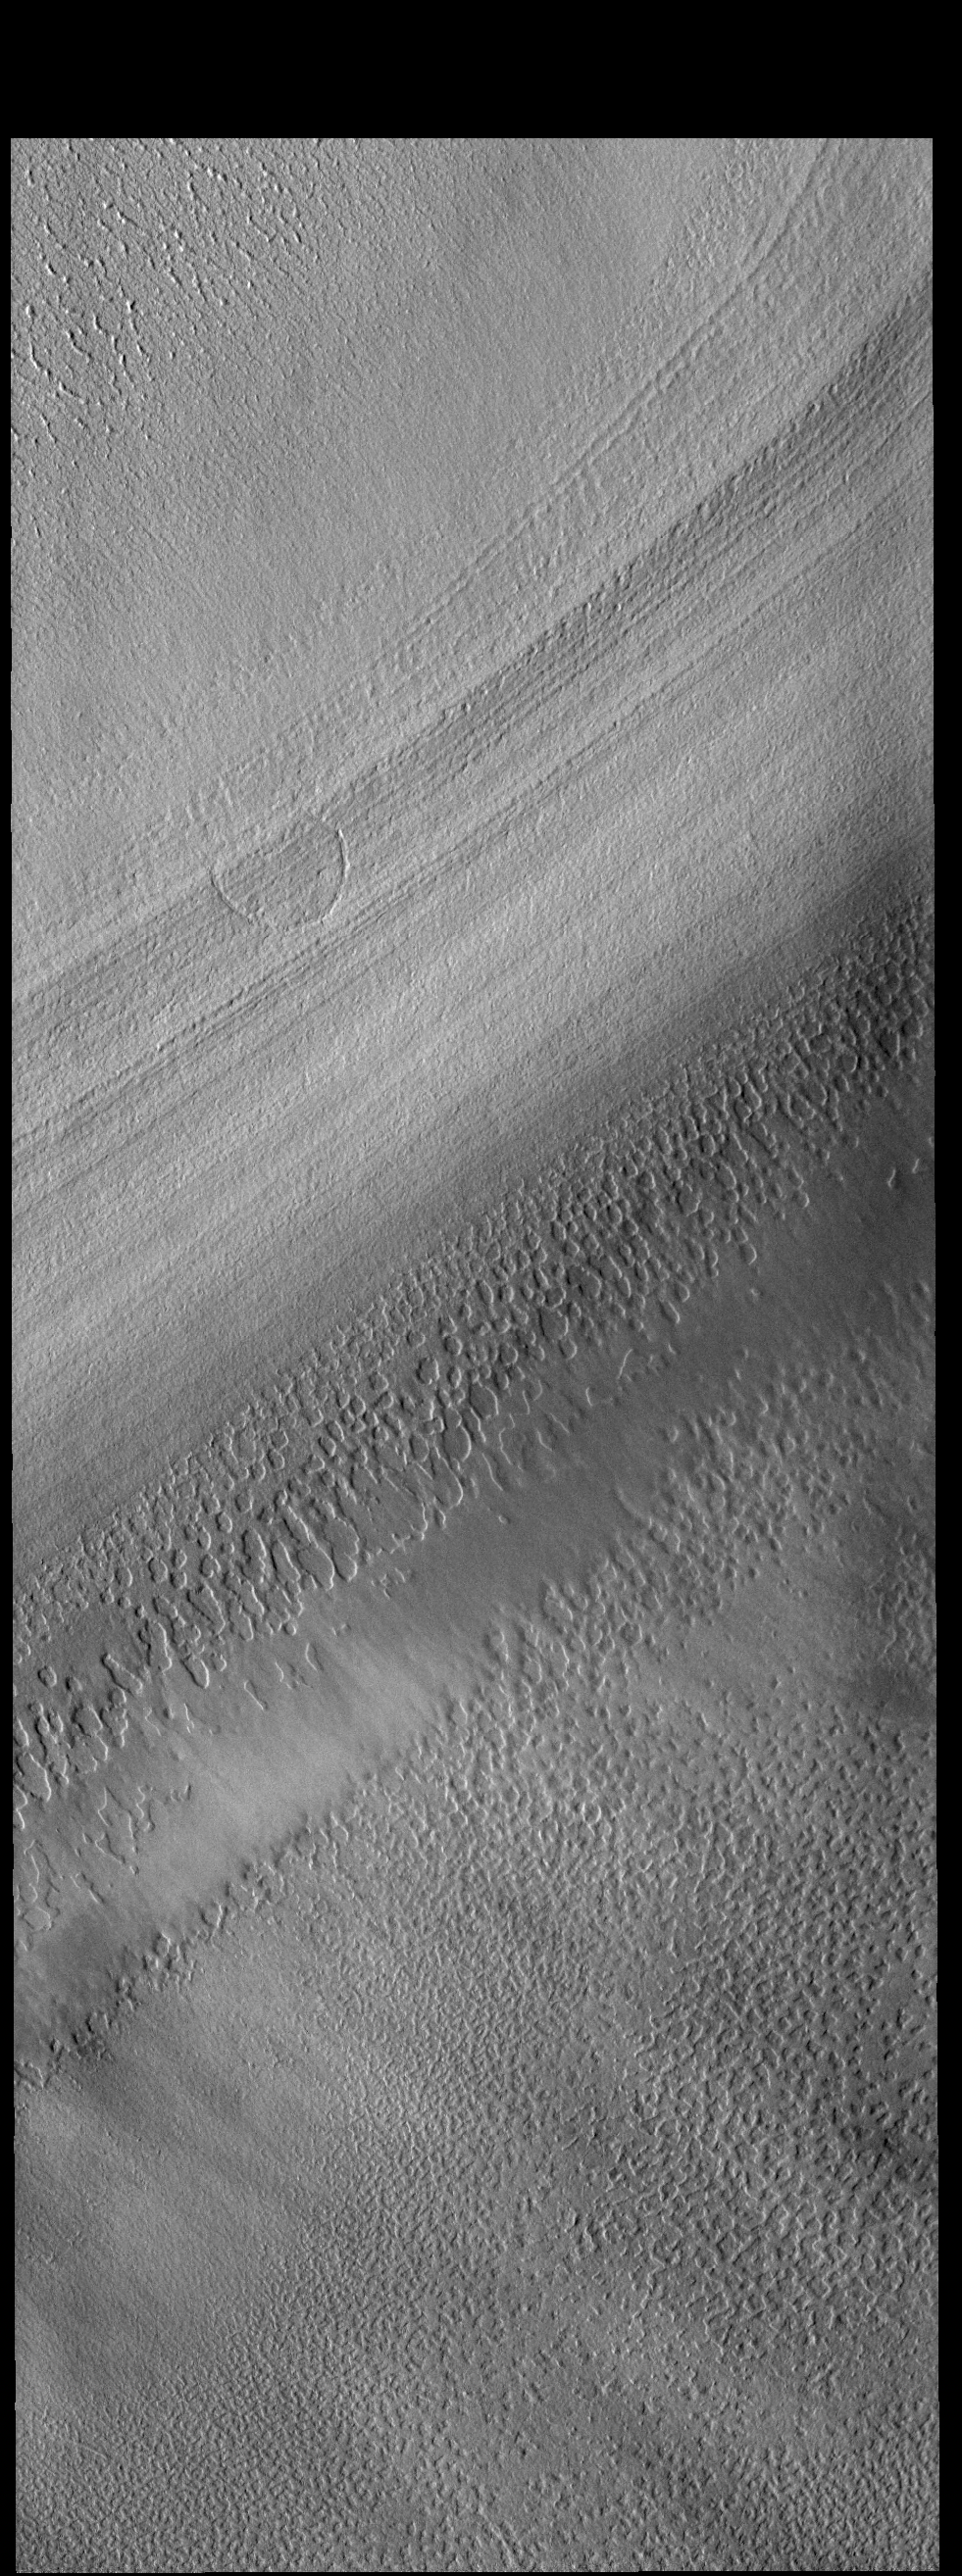

Polar Ice

This VIS image is located on the South Polar cap. The linear features are the steep side of a polar trough. At troughs the extensive layering of the ice is exposed. The layers represent deposition of ice and dust during changing seasons over millions of years.

Credit: NASA/JPL-Caltech/ASU